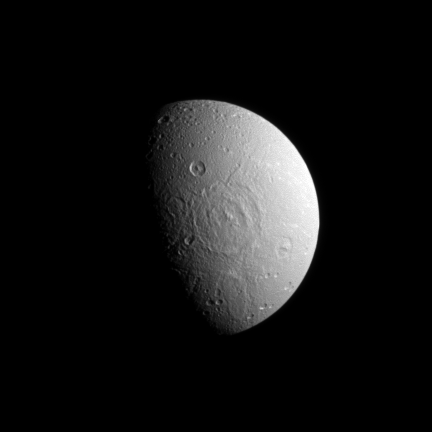

Dione’s Pockmarked Side

A broad impact basin hints at Dione’s split personality in this image from the Cassini spacecraft.

Dione’s leading hemisphere is heavily cratered by impacts while its trailing hemisphere features bright ice cliffs created by tectonic fractures. This view looks toward the anti-Saturn side of Dione, a transition area between the two hemispheres where pockmarks give way to cracks.

North on Dione (1123 kilometers, or 698 miles across) is up and rotated 26 degrees to the right. The image was taken in visible light with the Cassini spacecraft narrow-angle camera on Dec. 28, 2008. The view was acquired at a distance of approximately 785,000 kilometers (488,000 miles) from Dione and at a Sun-Dione-spacecraft, or phase, angle of 70 degrees. Image scale is 5 kilometers (3 miles) per pixel.

The Cassini-Huygens mission is a cooperative project of NASA, the European Space Agency and the Italian Space Agency. The Jet Propulsion Laboratory, a division of the California Institute of Technology in Pasadena, manages the mission for NASA’s Science Mission Directorate, Washington, D.C. The Cassini orbiter and its two onboard cameras were designed, developed and assembled at JPL. The imaging operations center is based at the Space Science Institute in Boulder, Colo.

Credit: NASA/JPL/Space Science Institute